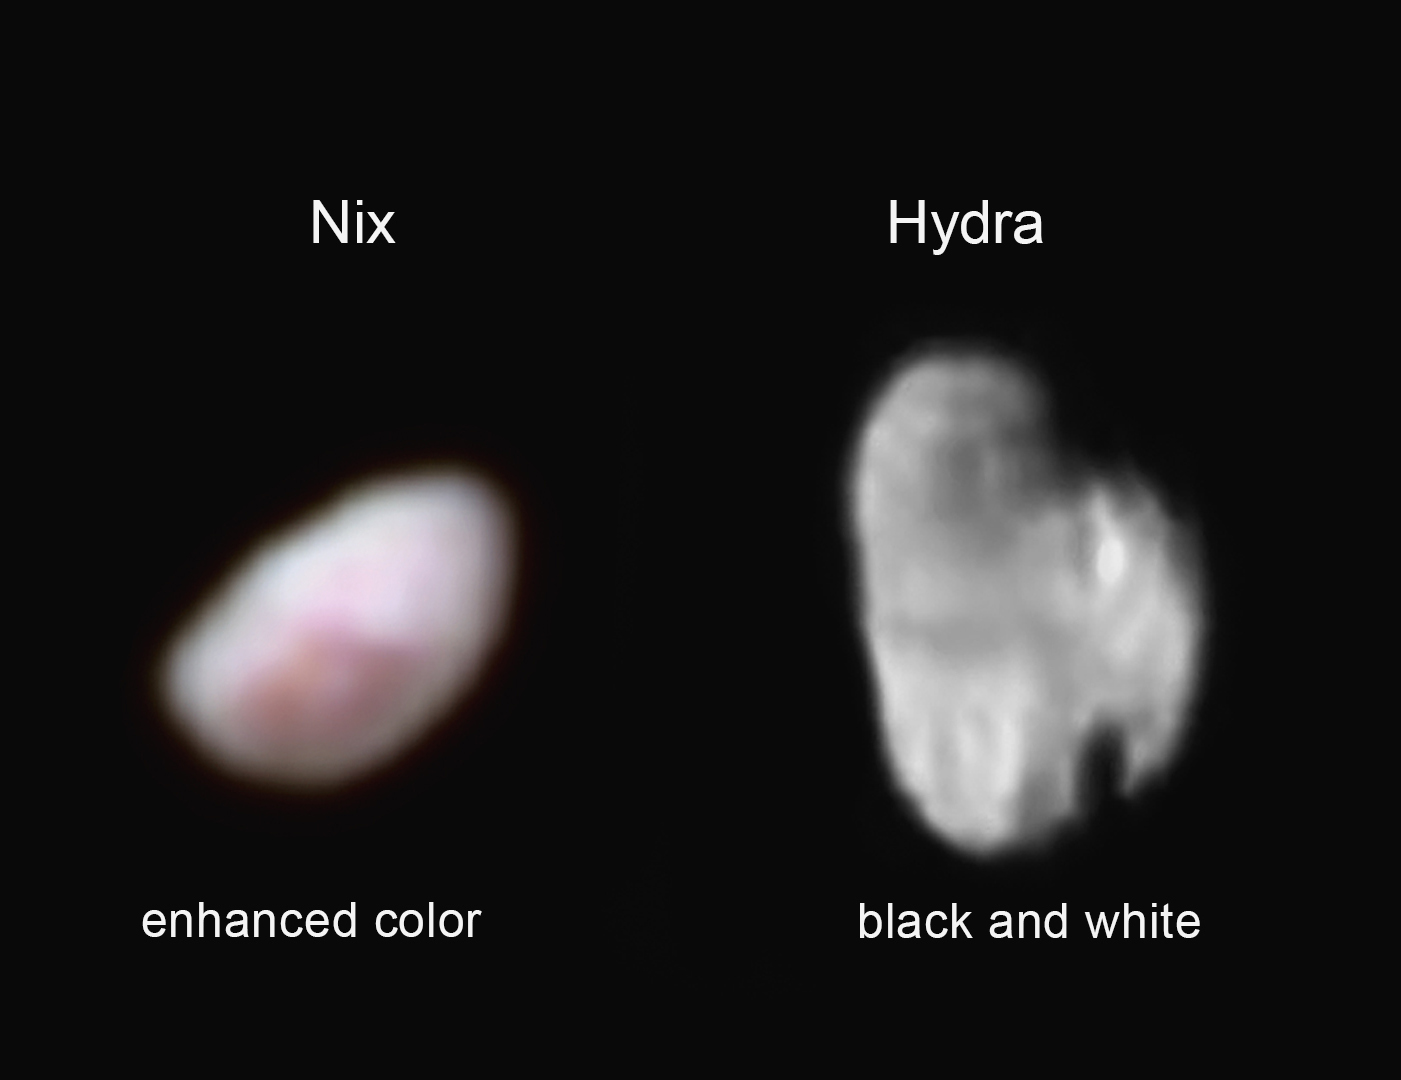

‘Capturing’ Nix and Hydra

Pluto’s moon Nix (left), shown here in enhanced color as imaged by NASA’s New Horizons Ralph instrument, has a reddish spot that has attracted the interest of mission scientists. The data were obtained on the morning of July 14, 2015, and received on the ground on July 18. At the time the observations were taken New Horizons was about 102,000 miles (165,000 km) from Nix. The image shows features as small as approximately 2 miles (3 kilometers) across on Nix, which is estimated to be 26 miles (42 kilometers) long and 22 miles (36 kilometers) wide.

Pluto’s small, irregularly shaped moon Hydra (right) is revealed in this black and white image taken from New Horizons’ LORRI instrument on July 14, 2015 from a distance of about 143,000 miles (231,000 kilometers). Features as small as 0.7 miles (1.2 kilometers) are visible on Hydra, which measures 34 miles (55 kilometers) in length.

The Johns Hopkins University Applied Physics Laboratory in Laurel, Maryland, designed, built, and operates the New Horizons spacecraft, and manages the mission for NASA’s Science Mission Directorate. The Southwest Research Institute, based in San Antonio, leads the science team, payload operations and encounter science planning. New Horizons is part of the New Frontiers Program managed by NASA’s Marshall Space Flight Center in Huntsville, Alabama.

Credit: NASA/Johns Hopkins University Applied Physics Laboratory/Southwest Research Institute